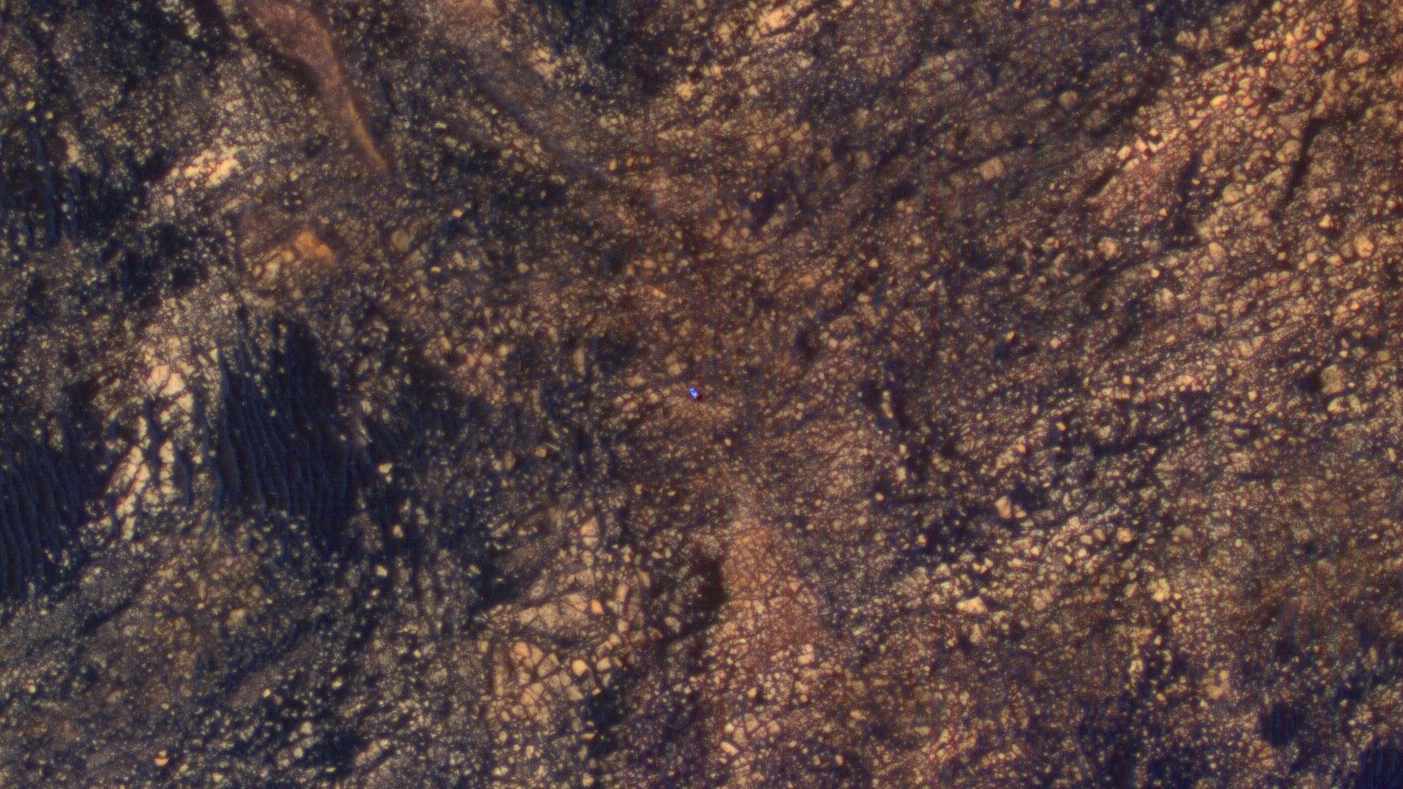

Curiosity Rover on Mount Sharp, Seen from Mars Orbit

The feature that appears bright blue at the center of this scene is NASA’s Curiosity Mars rover on the northwestern flank of Mount Sharp, viewed by NASA’s Mars Reconnaissance Orbiter. Curiosity is approximately 10 feet long and 9 feet wide (3.0 meters by 2.8 meters).

The view is a cutout from observation ESP_050897_1750 taken by the High Resolution Imaging Science Experiment (HiRISE) camera on the orbiter on June 5, 2017. HiRISE has been imaging Curiosity about every three months, to monitor the surrounding features for changes such as dune migration or erosion.

When the image was taken, Curiosity was partway between its investigation of active sand dunes lower on Mount Sharp, and “Vera Rubin Ridge,” a destination uphill where the rover team intends to examine outcrops where hematite has been identified from Mars orbit. The rover’s surroundings include tan rocks and patches of dark sand. The rover’s location that day is shown at https://mars.nasa.gov/multimedia/images/2017/curiositys-traverse-map-through-sol-1717 as the point labeled 1717. Images taken by Curiosity’s Mast Camera (Mastcam) at that location are at https://mars.nasa.gov/msl/multimedia/raw/?s=1717&camera=MAST%5F.

As in previous HiRISE color images of Curiosity since the rover was at its landing site, the rover appears bluer than it really is. HiRISE color observations are recorded in a red band, a blue-green band and an infrared band, and displayed in red, green and blue. This helps make differences in Mars surface materials apparent, but does not show natural color as seen by the human eye.

Lower Mount Sharp was chosen as a destination for the Curiosity mission because the layers of the mountain offer exposures of rocks that record environmental conditions from different times in the early history of the Red Planet. Curiosity has found evidence for ancient wet environments that offered conditions favorable for microbial life, if Mars has ever hosted life.

The University of Arizona, Tucson, operates HiRISE, which was built by Ball Aerospace & Technologies Corp., Boulder, Colorado. NASA’s Jet Propulsion Laboratory, a division of Caltech in Pasadena, California, manages the Mars Reconnaissance Orbiter Project and Mars Science Laboratory Project for NASA’s Science Mission Directorate, Washington.

Credit: NASA/JPL-Caltech/Univ. of Arizona